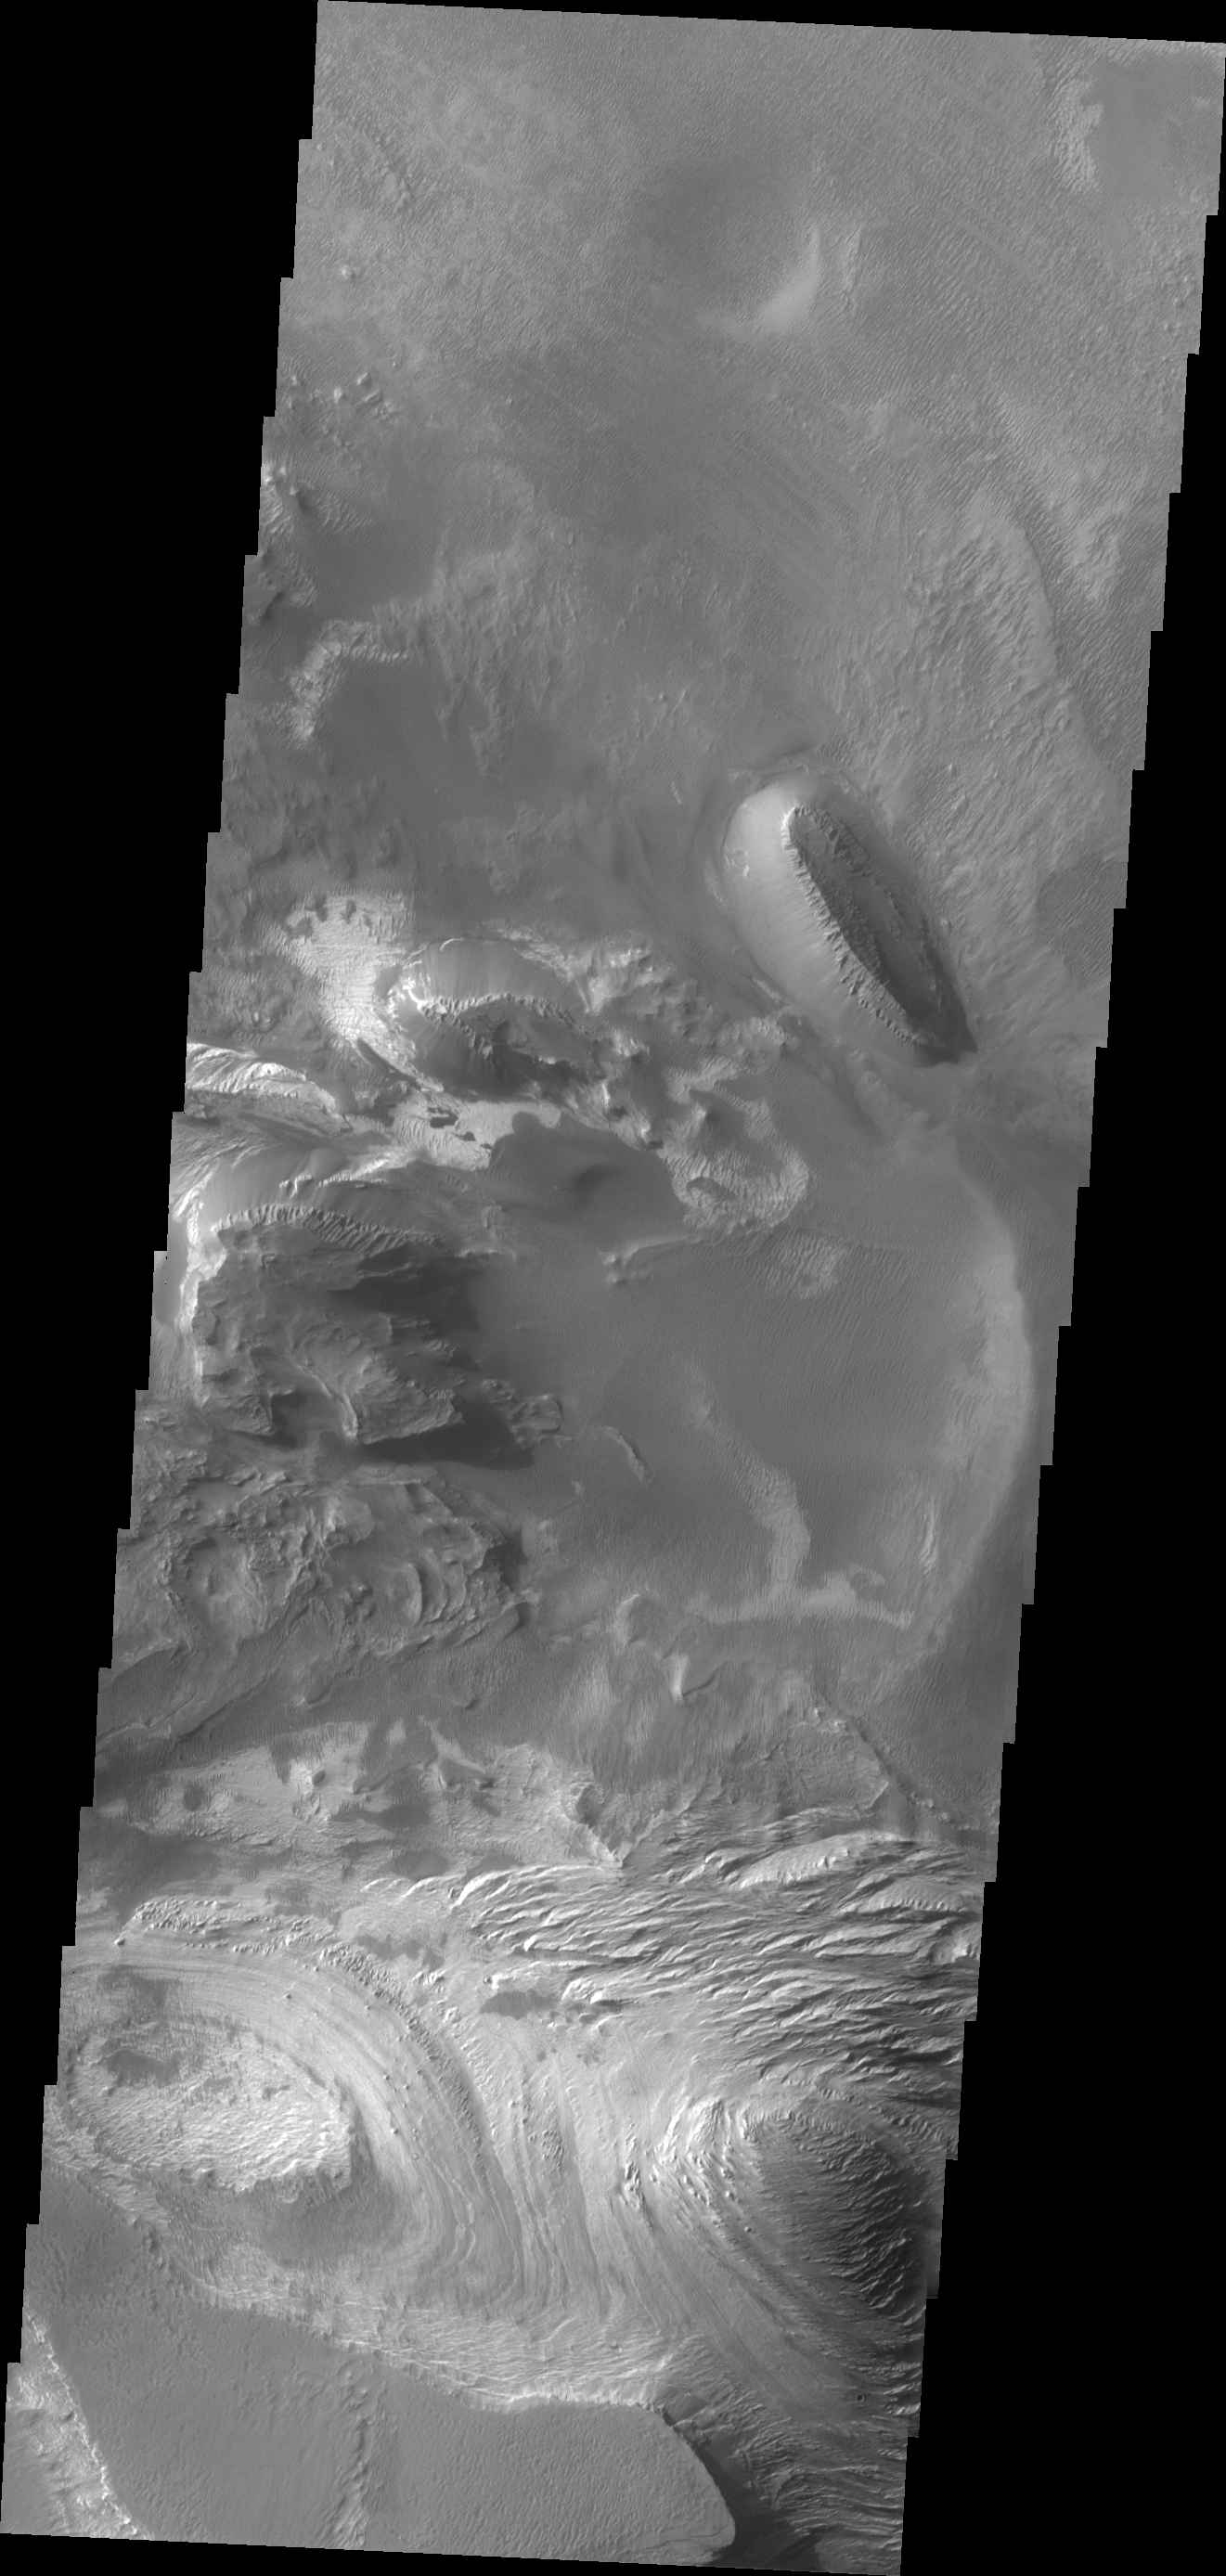

Candor Chasma

This VIS image of Candor Chasma shows layered floor materials.

Credit: NASA/JPL/ASU